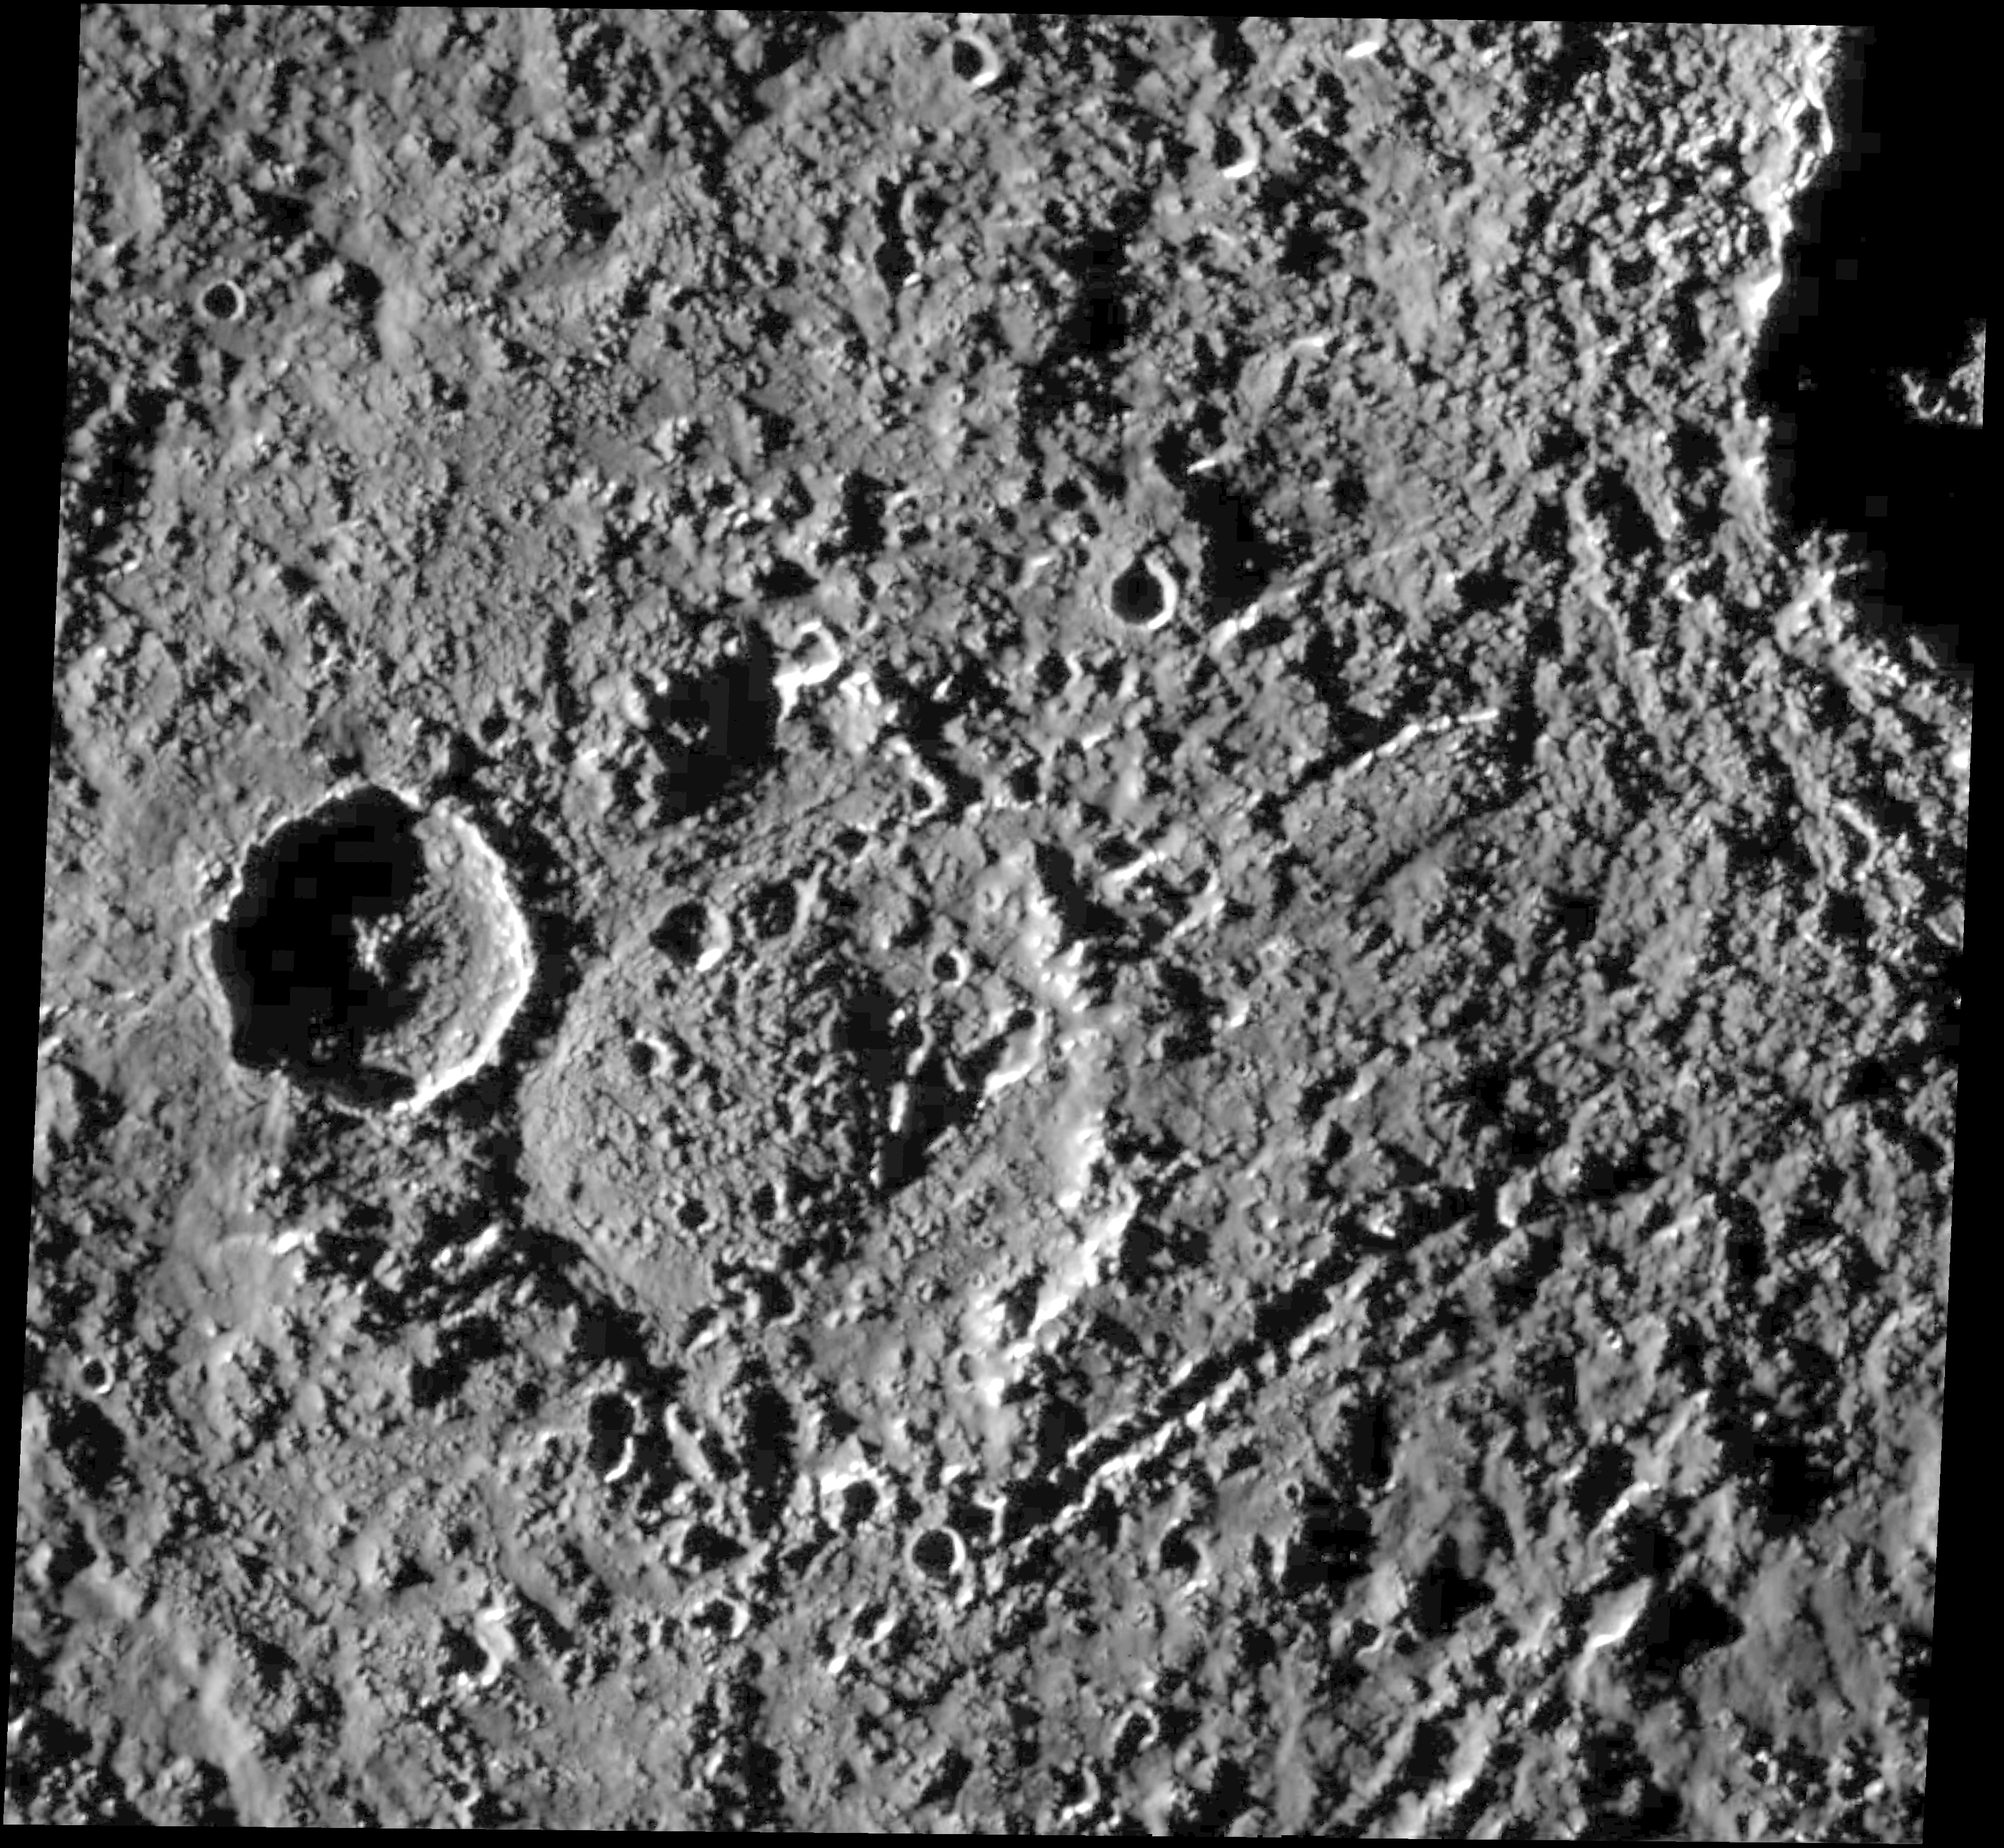

Har Crater on Callisto

This image shows a heavily cratered region near Callisto’s equator. It was taken by the Galileo spacecraft Solid State Imaging (CCD) system on its ninth orbit around Jupiter. North is to the top of the image. The 50 kilometer (30 mile) double ring crater in the center of the image is named Har. Har displays an unusual rounded mound on its floor. The origin of the mound is unclear but probably involves uplift of ice-rich materials from below, either as a “rebound” immediately following the impact that formed the crater or as a later process. Har is older than the prominent 20 kilometer (12 mile) crater superposed on its western rim. The large crater partially visible in the northeast corner of the image is called Tindr. Chains of secondary craters (craters formed from the impact of materials thrown out of the main crater during an impact) originating from Tindr crosscut the eastern rim of Har.

The image, centered at 3.3 degrees south latitude and 357.9 degrees west longitude, covers an area of 120 kilometers by 115 kilometers (75 miles by 70 miles). The sun illuminates the scene from the west (left). The smallest distinguishable features in the image are about 294 meters (973 feet) across. This image was obtained on June 25, 1997, when Galileo was 14,080 kilometers (8,590 miles) from Callisto.

The Jet Propulsion Laboratory, Pasadena, CA manages the Galileo mission for NASA’s Office of Space Science, Washington, DC. JPL is an operating division of California Institute of Technology (Caltech).

Credit: NASA/JPL/University of Arizona